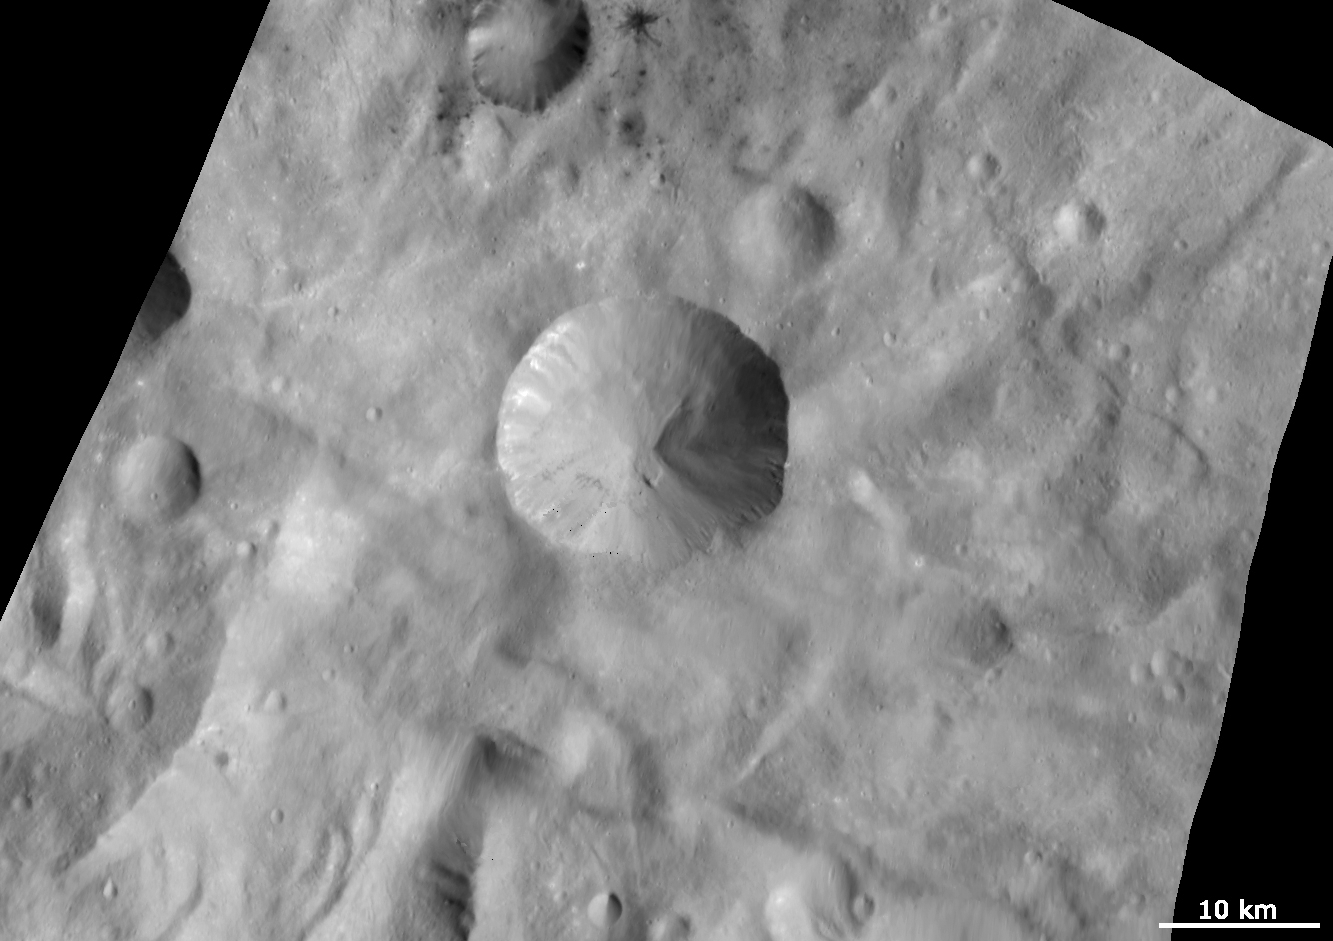

Sextilia Crater and Surroundings

This Dawn FC (framing camera) image is centered on the Sextilia crater in Vesta’s southern hemisphere. Craters on Vesta are named after Vestal virgins, priestesses of the Roman goddess Vesta. The Sextilia crater is a large, approximately 15km diameter, and distinctive crater so its name is used to name the quadrangle in which it is located. Sextilia crater is distinctive because it has a fresh, sharp rim which is also scalloped in shape. It also contains outcrops of both bright and dark material. These originate along its rim and sides and slump towards the center of the crater. There are some especially large slumps of material on the right side of the crater. Surrounding Sextilia crater is the hummocky (i.e., wavy/undulating) terrain of Vesta’s southern hemisphere and some dark and bright rayed craters. The small dark rayed crater, and its larger neighbor, in the top of the image are the same craters which are in the bottom right of the “Dark material associated with and between craters” Image of the Day.

This image is in Vesta’s Sextilia quadrangle and the center latitude and longitude of the image is 39.5°S, 155.7°E. NASA’s Dawn spacecraft obtained this image with its framing camera on October 10th 2011. This image was taken through the camera’s clear filter. The distance to the surface of Vesta is 702 km and the image has a resolution of about 70 meters per pixel. This image was acquired during the HAMO (High Altitude Mapping Orbit) phase of the mission.

The Dawn mission to Vesta and Ceres is managed by NASA’s Jet Propulsion Laboratory, a division of the California Institute of Technology in Pasadena, for NASA’s Science Mission Directorate, Washington D.C. UCLA is responsible for overall Dawn mission science. Dawn’s VIR was provided by ASI, the Italian Space Agency and is managed by INAF, Italy’s National Institute for Astrophysics, in collaboration with Selex Galileo, where it was built.

Credit: NASA/JPL-Caltech/UCLA/MPS/DLR/IDA